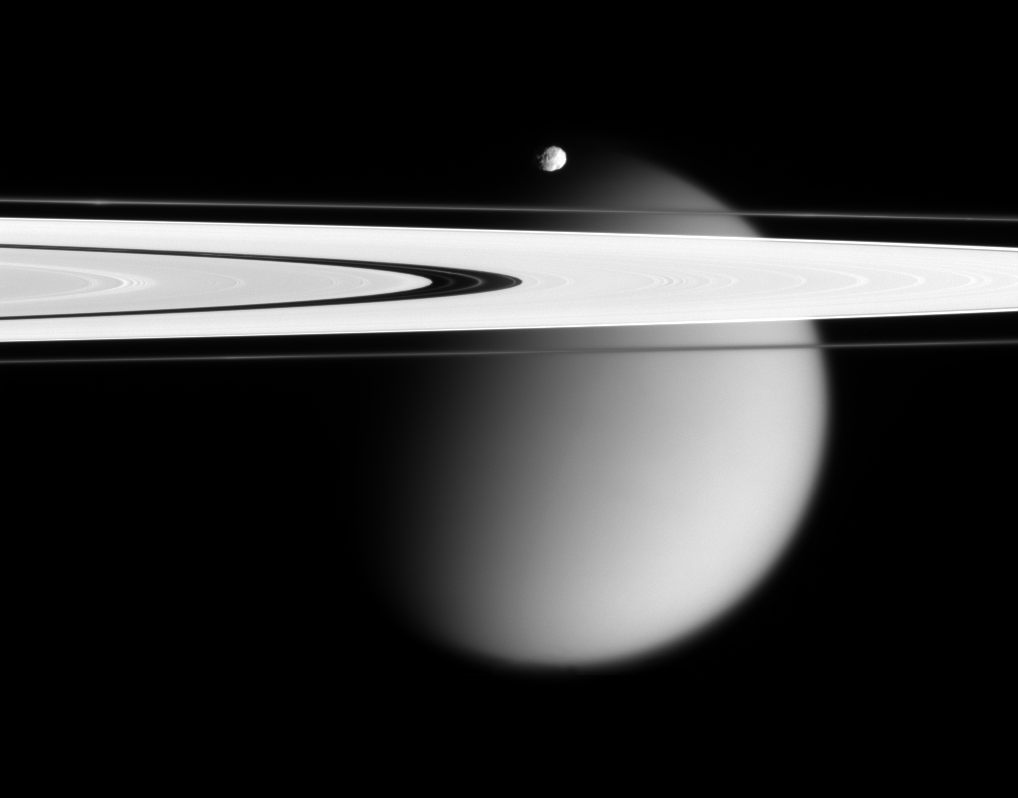

Stunning Vistas

The Cassini spacecraft delivers this stunning vista showing small, battered Epimetheus and smog-enshrouded Titan, with Saturn’s A and F rings stretching across the scene.

The prominent dark region visible in the A ring is the Encke Gap, in which the moon Pan and several narrow ringlets reside. Moon-driven features that mark the A ring are easily seen to the left and right of the Encke Gap. The Encke Gap is 325 kilometers (200 miles) wide. Pan is 26 kilometers (16 miles) across.

In an optical illusion, the narrow F ring, outside the A ring, appears to fade across the disk of Titan. A couple of bright clumps can be seen in the F ring.

Epimetheus is 116 kilometers (72 miles) across and giant Titan is 5,150 kilometers (3,200 miles) across.

The image was taken in visible light with the Cassini spacecraft narrow-angle camera on April 28, 2006, at a distance of approximately 667,000 kilometers (415,000 miles) from Epimetheus and 1.8 million kilometers (1.1 million miles) from Titan. The image captures the illuminated side of the rings. The image scale is 4 kilometers (2 miles) per pixel on Epimetheus and 11 kilometers (7 miles) per pixel on Titan.

The Cassini-Huygens mission is a cooperative project of NASA, the European Space Agency and the Italian Space Agency. The Jet Propulsion Laboratory, a division of the California Institute of Technology in Pasadena, manages the mission for NASA’s Science Mission Directorate, Washington, D.C. The Cassini orbiter and its two onboard cameras were designed, developed and assembled at JPL. The imaging operations center is based at the Space Science Institute in Boulder, Colo.

Credit: NASA/JPL/Space Science Institute